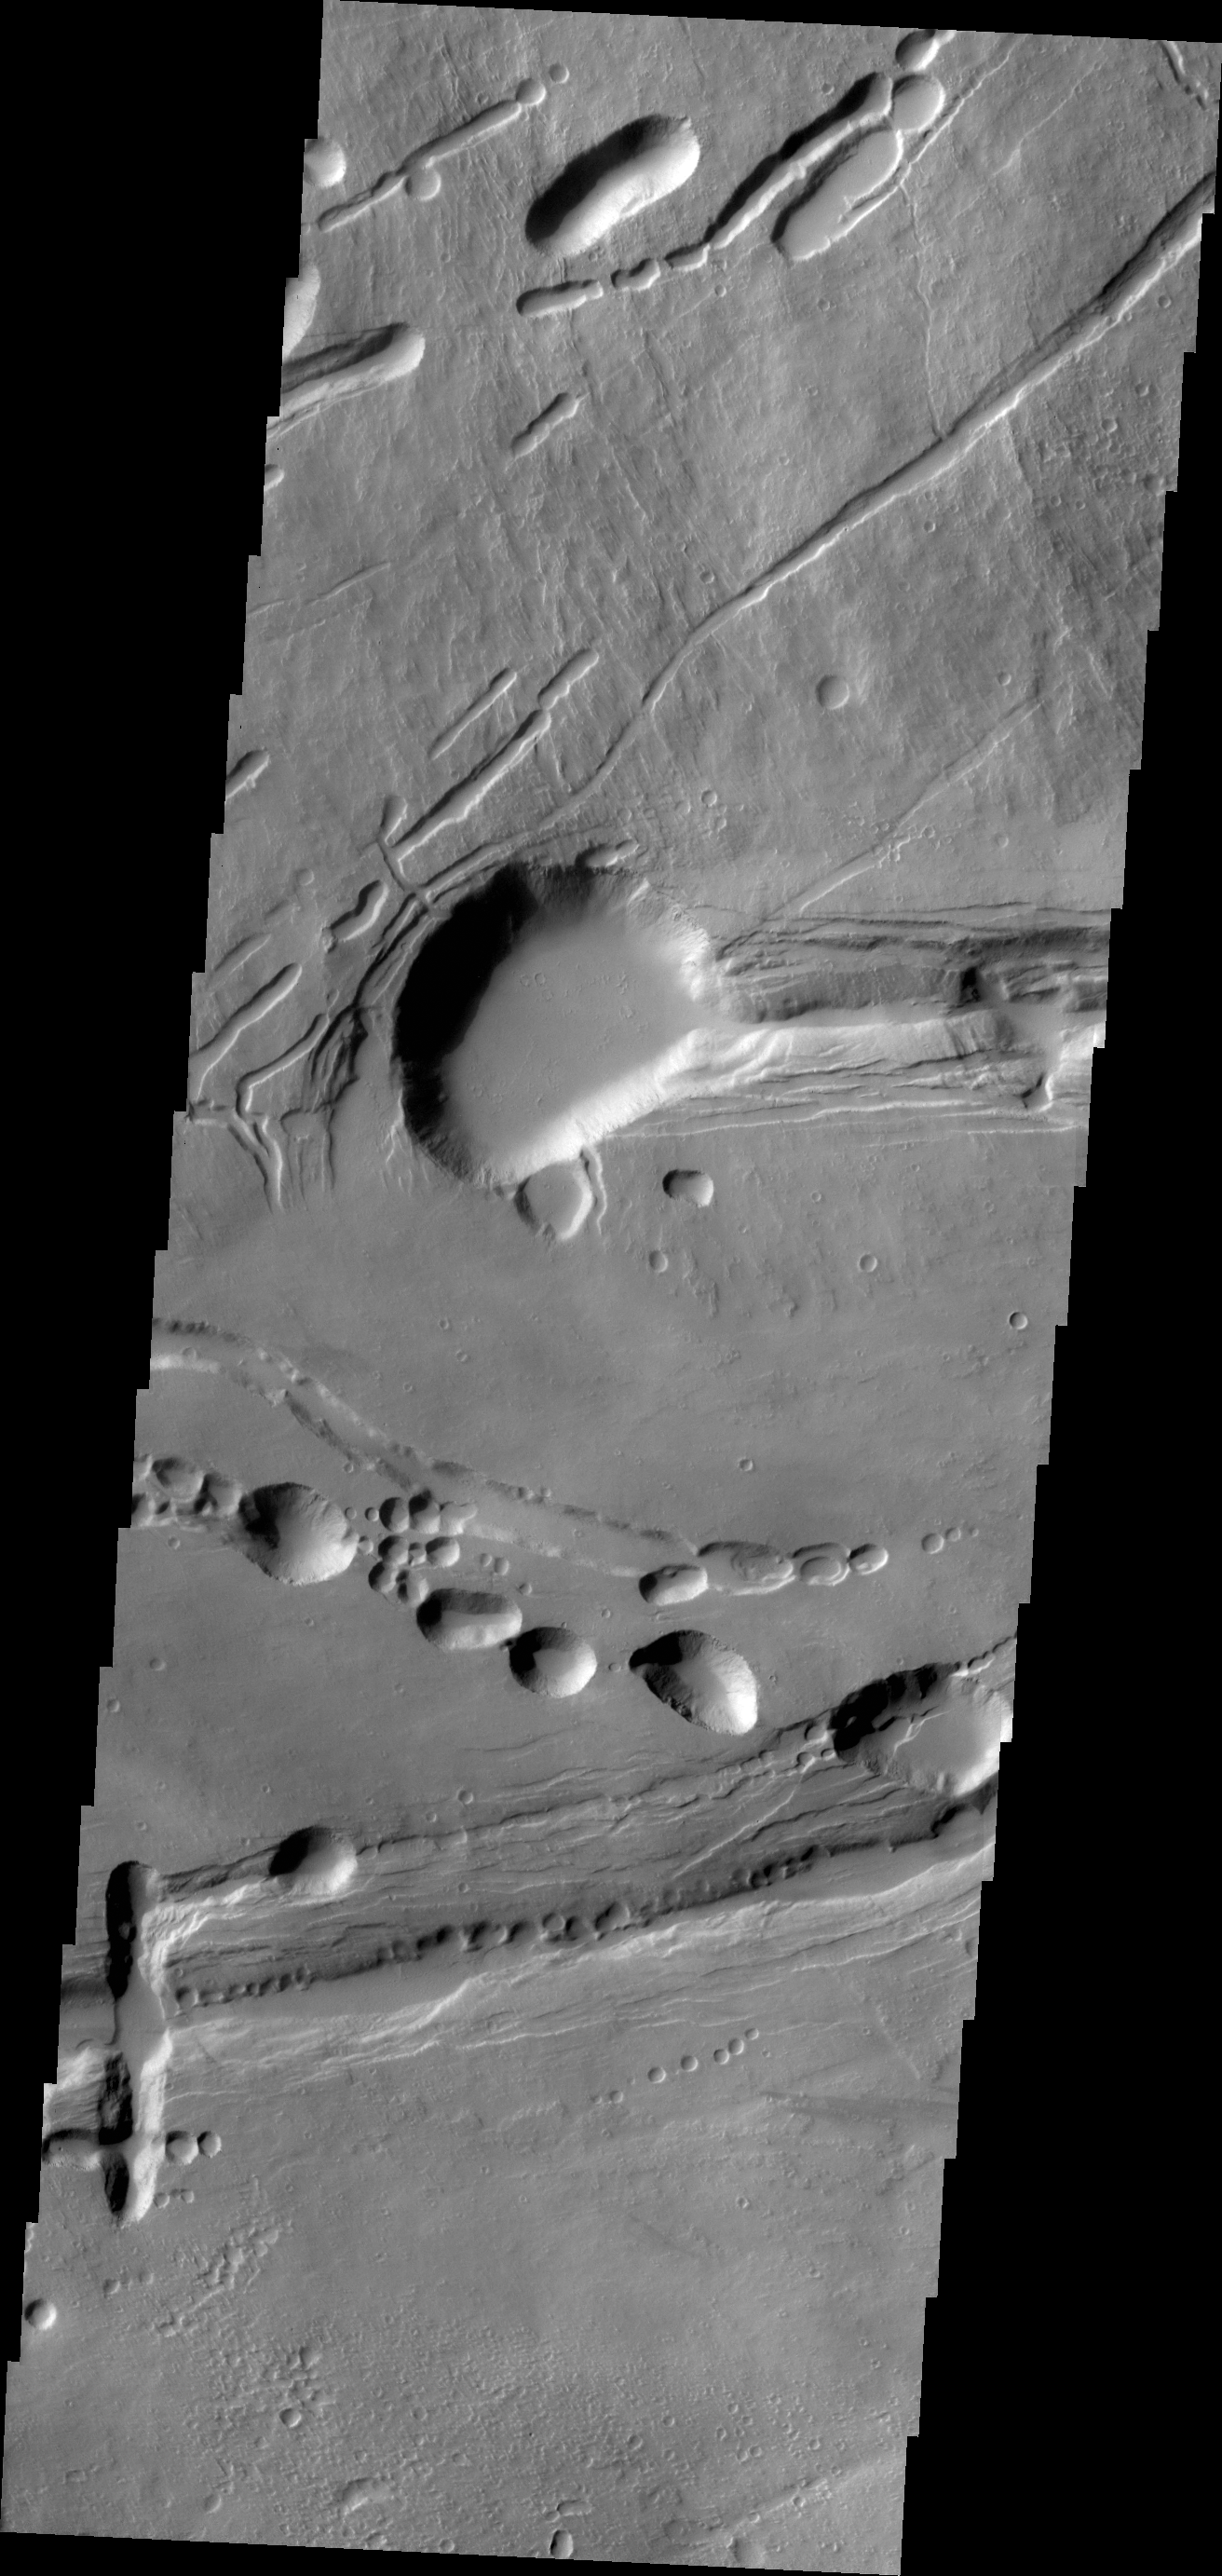

Ascraeus Mon

Today’s VIS image shows the complex collapse features on the southern flank of Ascraeus Mons.

Credit: NASA/JPL/ASU